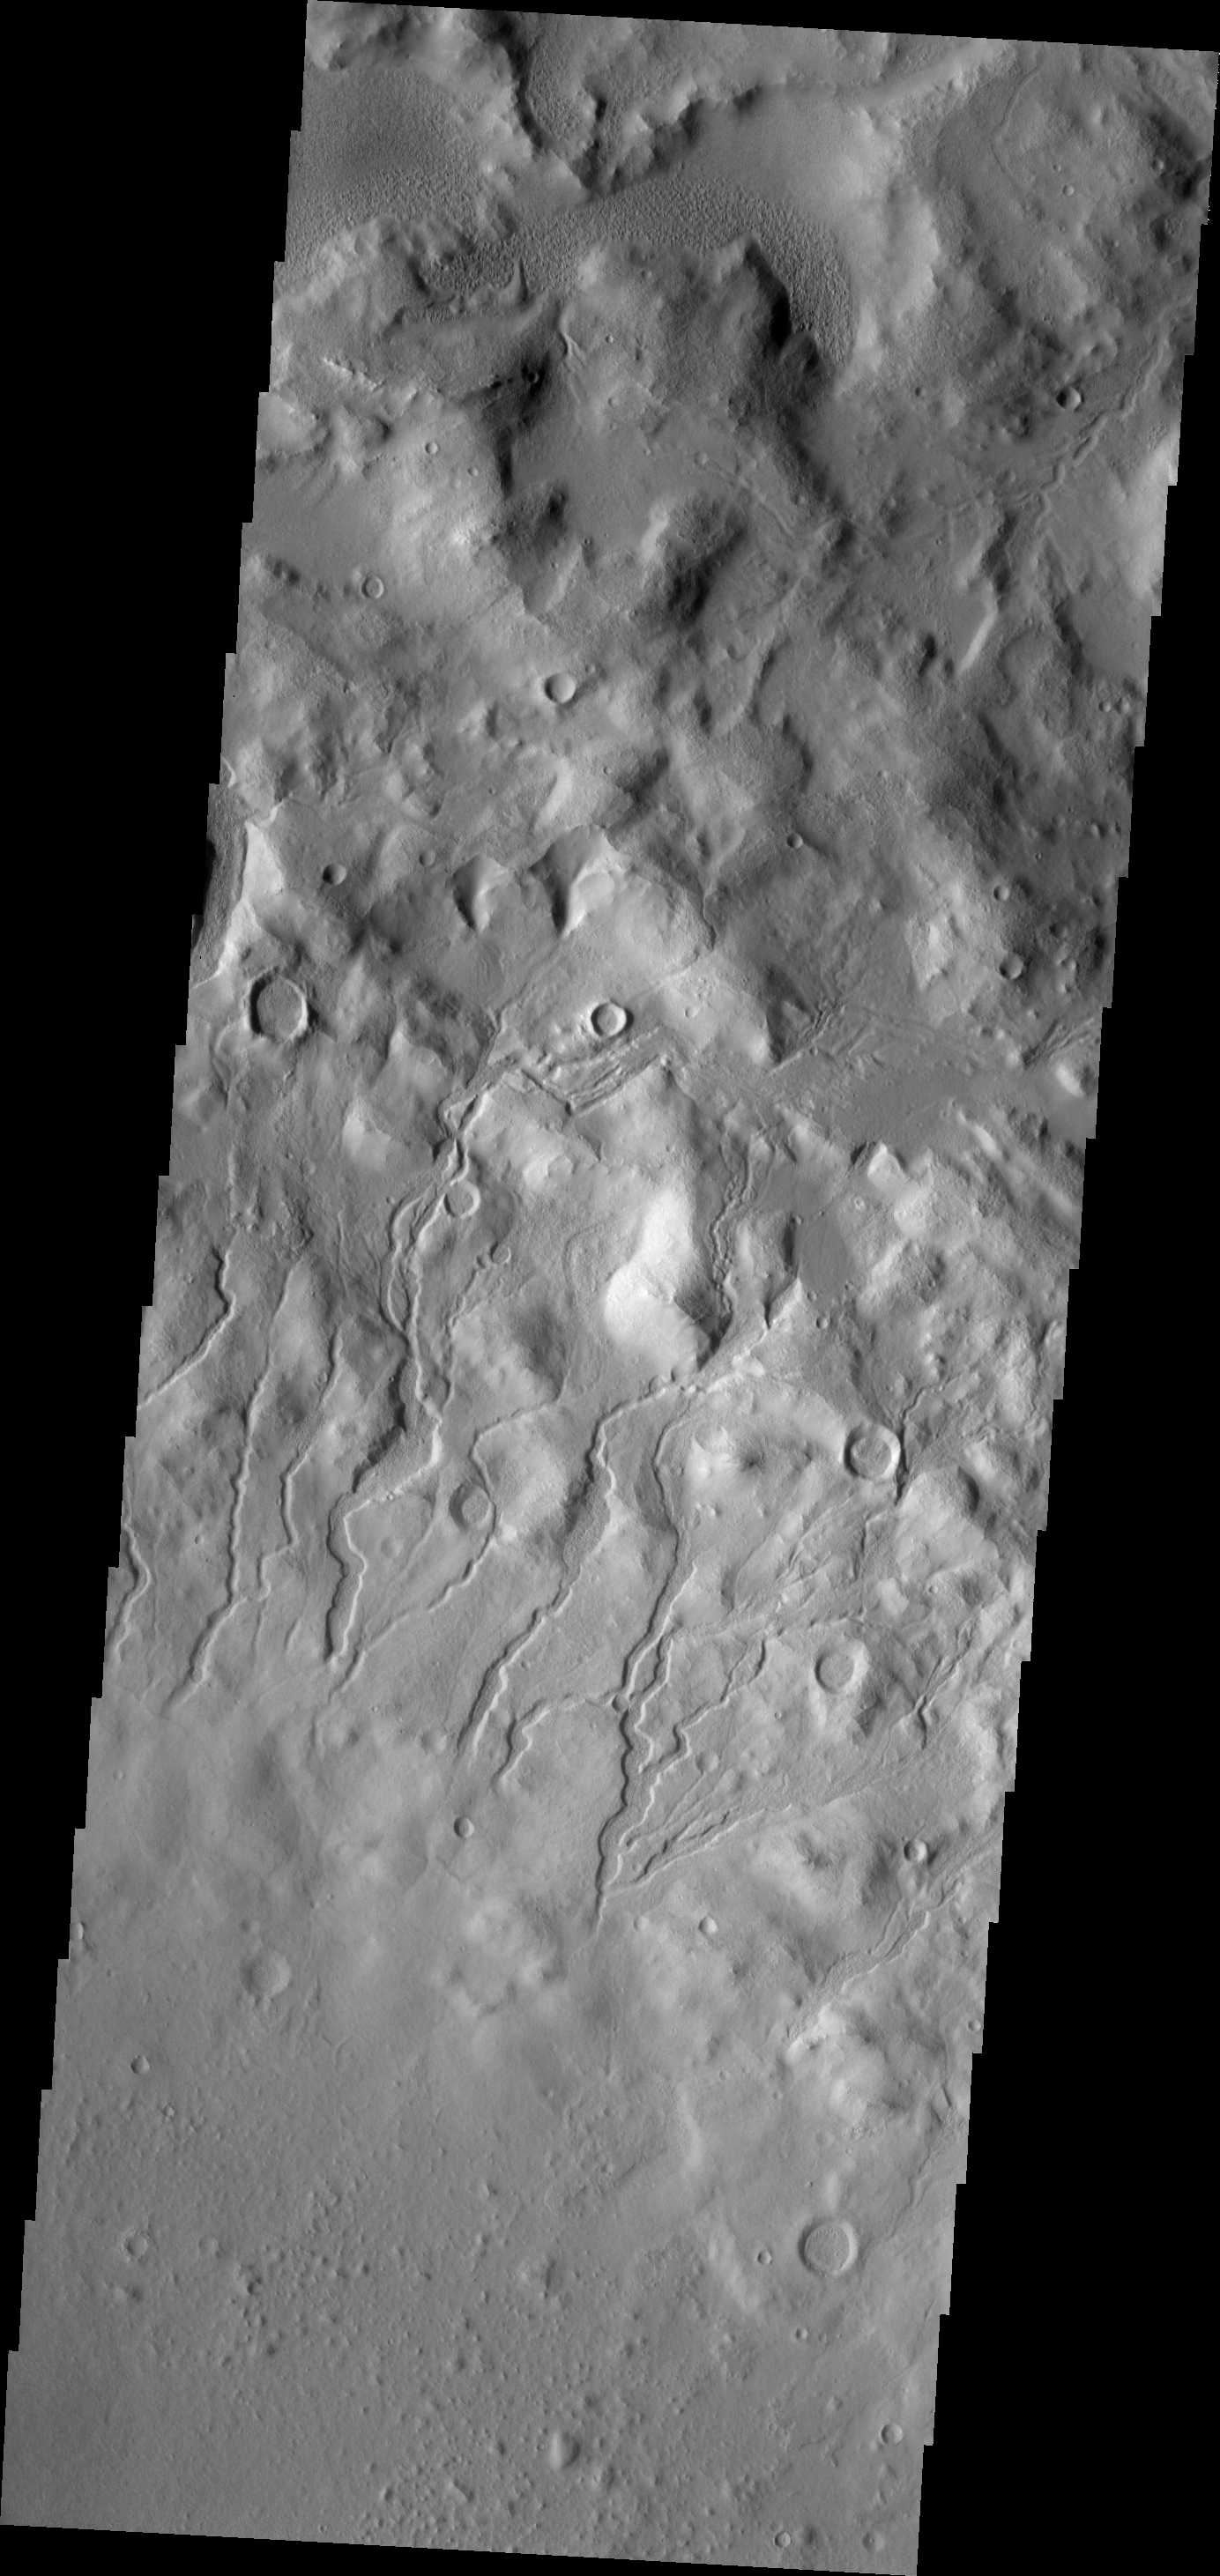

Cerulli Channels

The channels in this VIS image are located on the inner rim of Cerulli Crater.

Image information: VIS instrument. Latitude 32.9N, Longitude 22.5E. 19 meter/pixel resolution.

Please see the THEMIS Data Citation Note for details on crediting THEMIS images.

Note: this THEMIS visual image has not been radiometrically nor geometrically calibrated for this preliminary release. An empirical correction has been performed to remove instrumental effects. A linear shift has been applied in the cross-track and down-track direction to approximate spacecraft and planetary motion. Fully calibrated and geometrically projected images will be released through the Planetary Data System in accordance with Project policies at a later time.

NASA’s Jet Propulsion Laboratory manages the 2001 Mars Odyssey mission for NASA’s Office of Space Science, Washington, D.C. The Thermal Emission Imaging System (THEMIS) was developed by Arizona State University, Tempe, in collaboration with Raytheon Santa Barbara Remote Sensing. The THEMIS investigation is led by Dr. Philip Christensen at Arizona State University. Lockheed Martin Astronautics, Denver, is the prime contractor for the Odyssey project, and developed and built the orbiter. Mission operations are conducted jointly from Lockheed Martin and from JPL, a division of the California Institute of Technology in Pasadena.

Credit: NASA/JPL/ASU